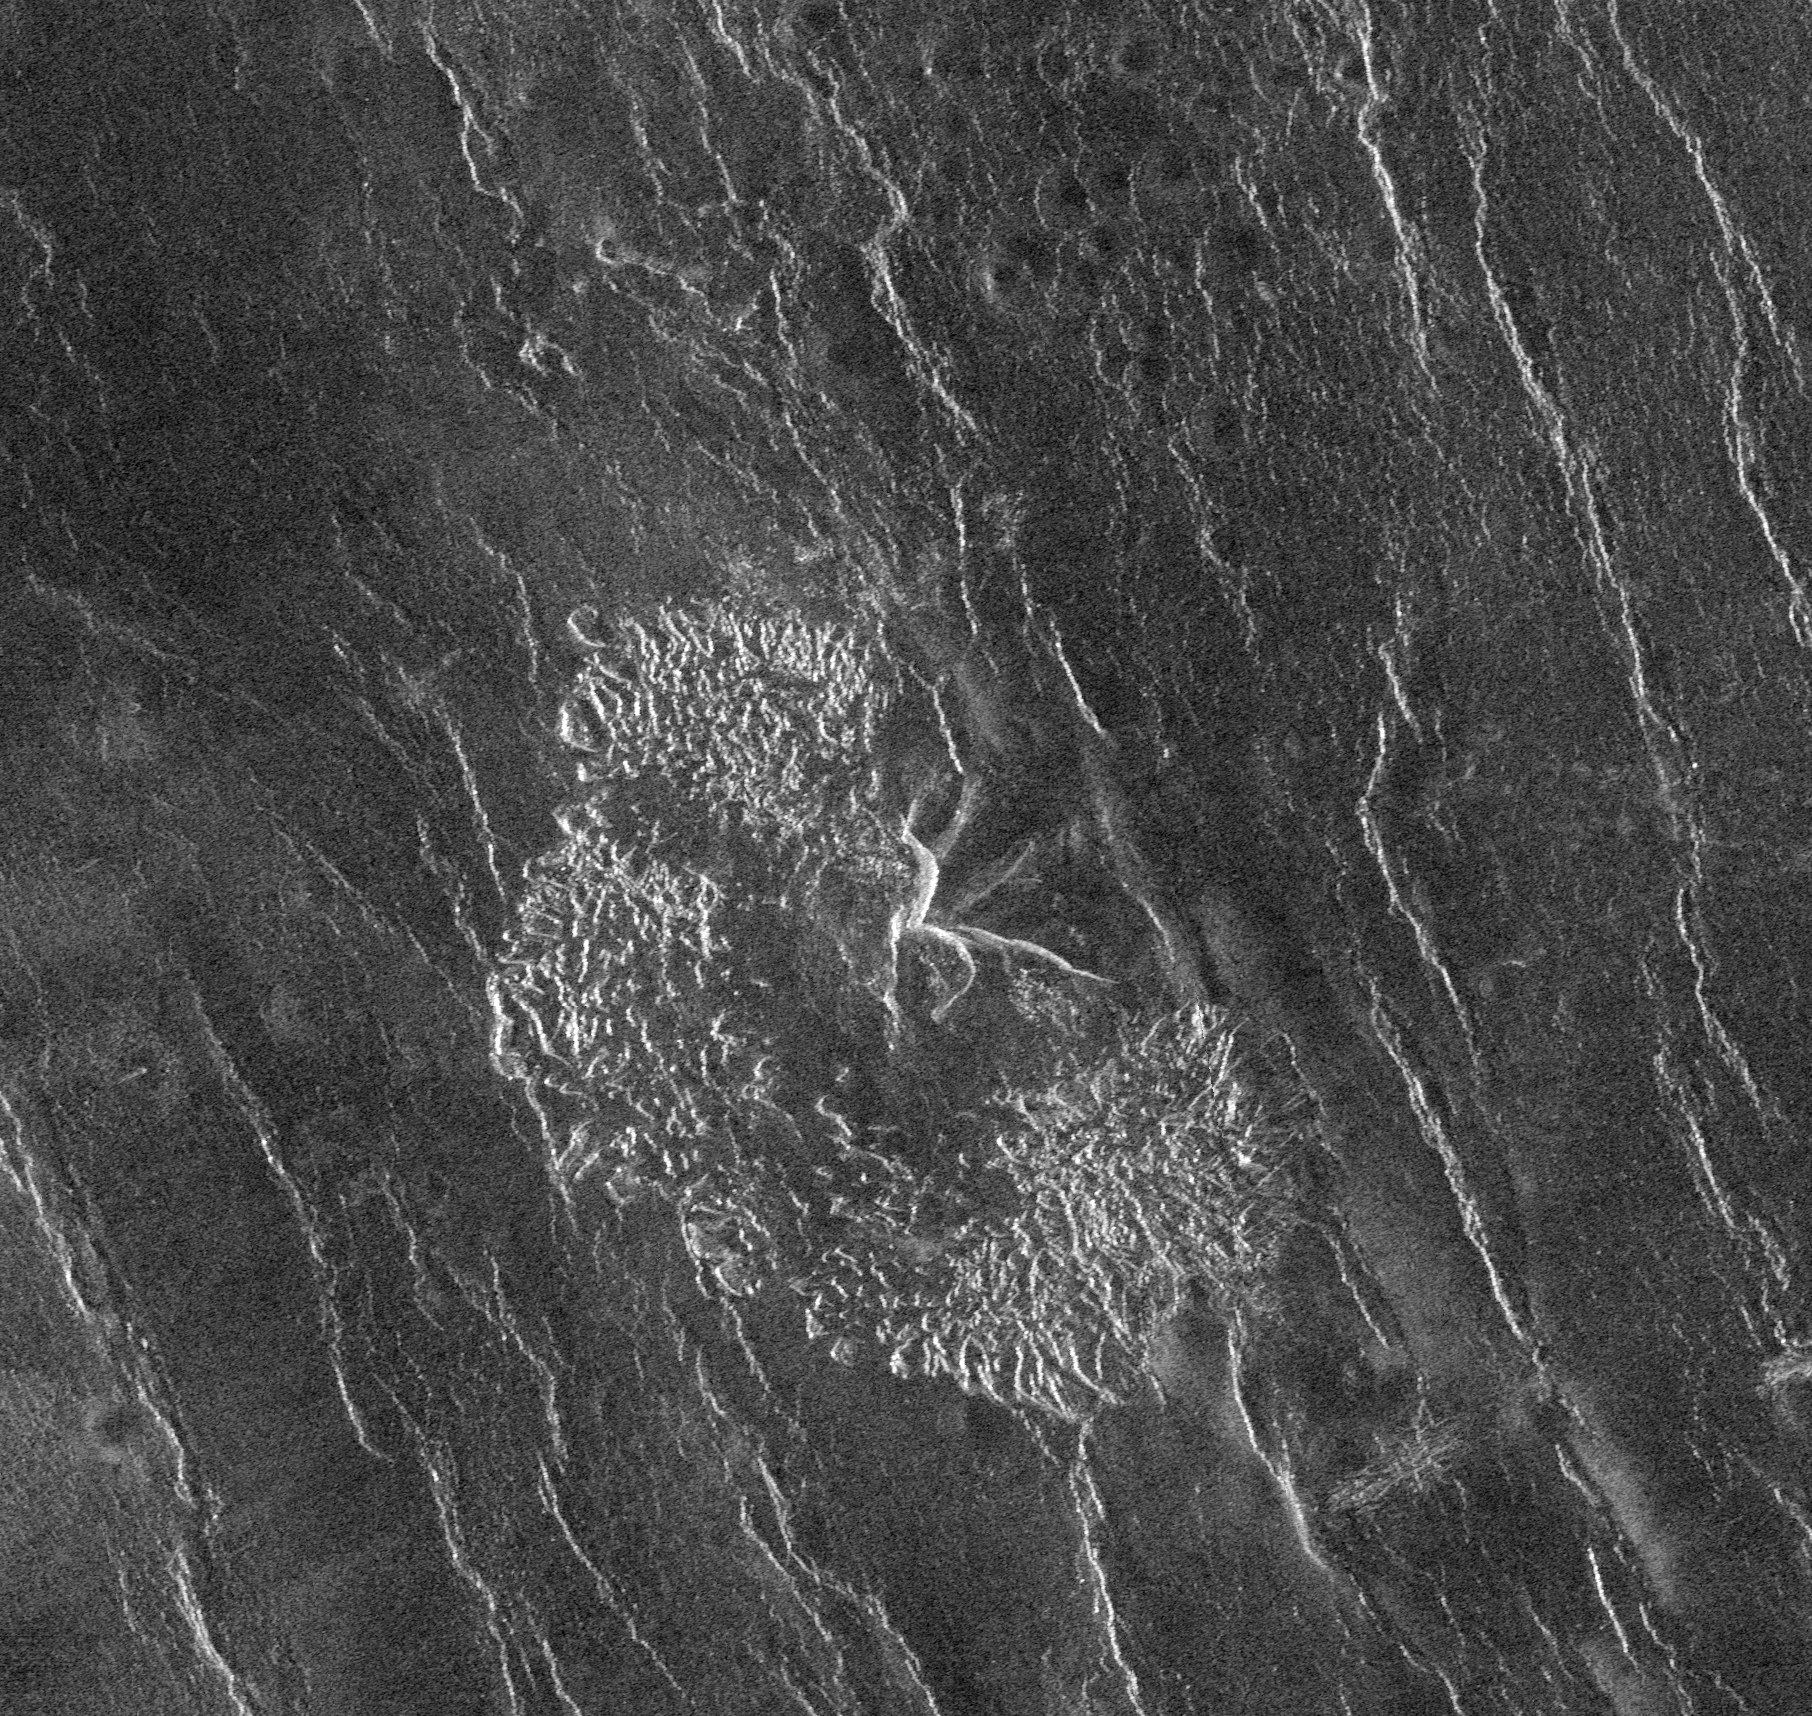

Venus – Landslide Deposits

The Magellan spacecraft has observed remnant landslide deposits apparently resulting from the collapse of volcanic structures. This image, centered at 45.2 degrees south latitude, 201.4 degrees east longitude, shows a collapse deposit 70 kilometers (43 miles) across. The bright, highly textured deposit near the center of the image probably consists of huge blocks of fractured volcanic rock, many as large as several hundred meters across. A remnant of the volcano itself, about 20 kilometers (12.4 miles) across, is seen at the center of the image. The distorted radar appearance of the volcano is a result of extremely steep slopes on the ‘scars’ from which the landslide material originated. A field of numerous small volcanic domes can be seen in the northern half of the image. The bright irregular lineaments trending to the north-northwest are ridges caused by regional tectonic deformation of the upper layers of the Venusian crust.

Credit: NASA/JPL